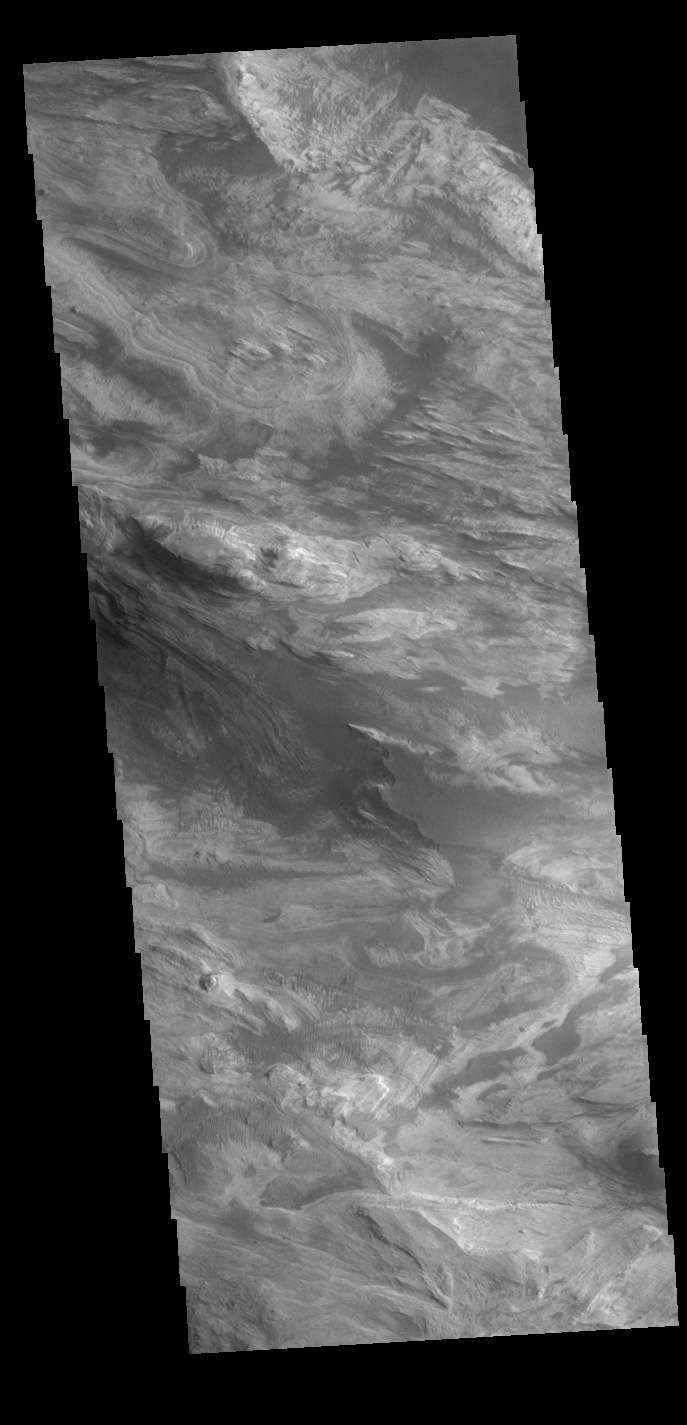

Ceti Mensa – Western Candor Chasma

Today’s VIS image shows part of Ceti Mensa. This mesa feature is located in western Candor Chasma and is composed of layered deposits and sand dunes.

Credit: NASA/JPL-Caltech/ASU